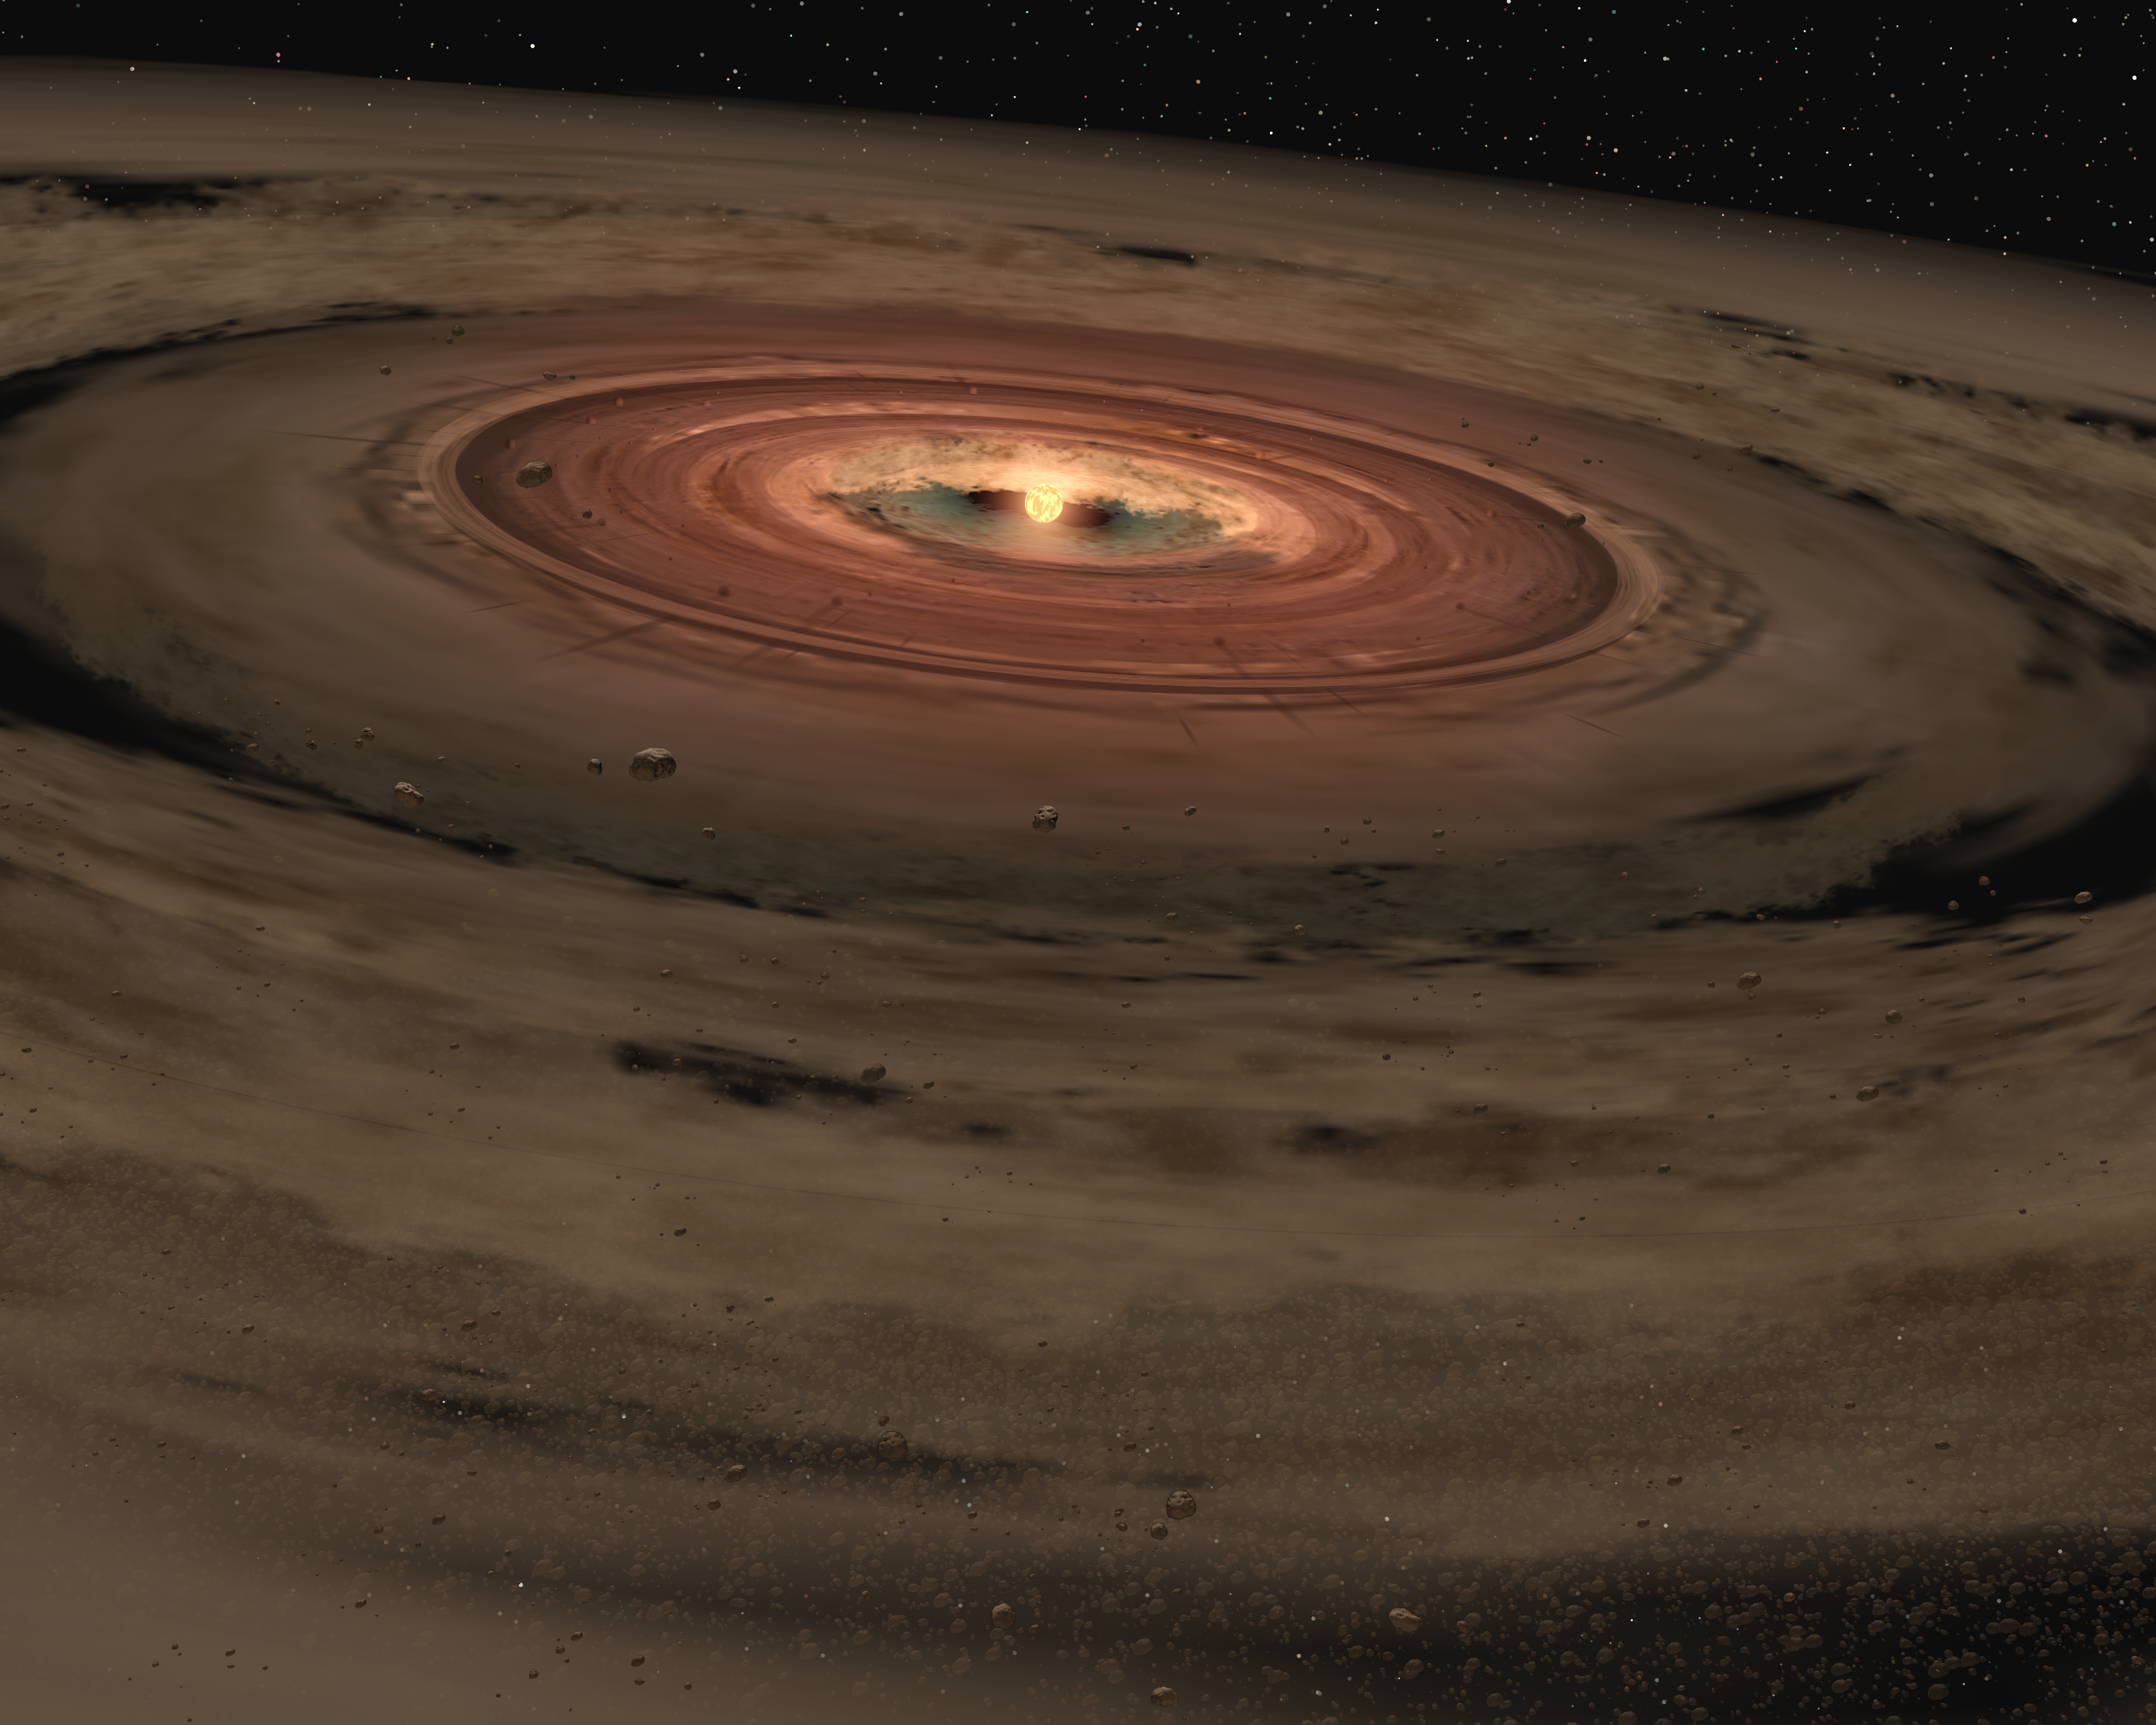

Birth of an Unusual Planetary System (Artist Concept)

This artist’s animation shows a brown dwarf surrounded by a swirling disc of planet-building dust. NASA’s Spitzer Space Telescope spotted such a disc around a surprisingly low-mass brown dwarf, or “failed star.” The brown dwarf, called OTS 44, is only 15 times the size of Jupiter, making it the smallest brown dwarf known to host a planet-forming, or protoplanetary disc.

Astronomers believe that this unusual system will eventually spawn planets. If so, they speculate that OTS 44’s disc has enough mass to make one small gas giant and a few Earth-sized rocky planets.

OTS 44 is about 2 million years old. At this relatively young age, brown dwarfs are warm and appear reddish in color. With age, they grow cooler and darker.

Credit: NASA/JPL-Caltech